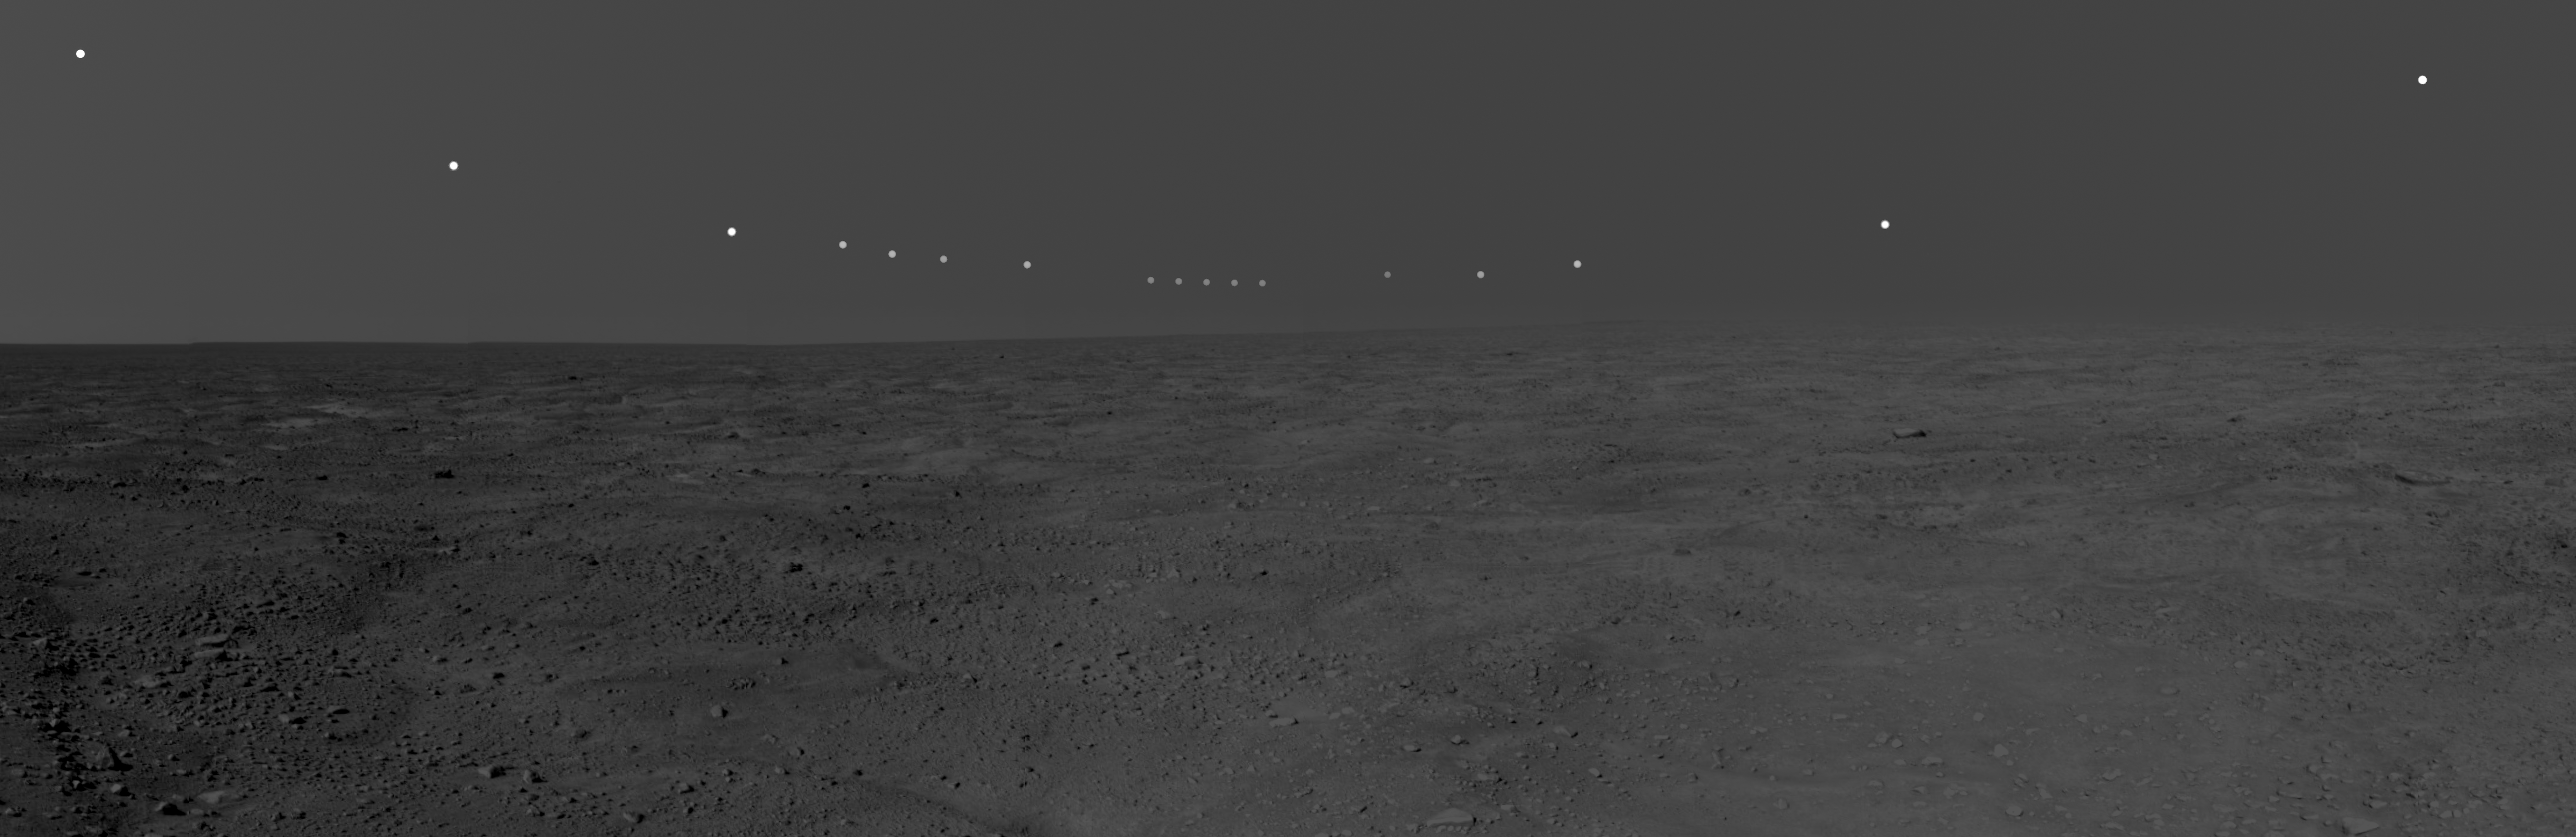

Midnight Sun on Mars

This panorama mosaic of images was taken by the Surface Stereo Imager on board NASA’s Phoenix Mars Lander. This mosaic documents the midnight sun during several days of the mission.

The foreground and sky images were taken on Sol 54, or the 54th Martian day of the mission (July 20, 2008). The solar images were taken between 10 p.m. and 2 a.m., local solar time, during the nights of sols 46 to 56. During this period of 11 sols, the sun’s path got slightly lower over the northern horizon, causing the lack of smoothness to the curve. This pan captures the polar nature of the Phoenix mission in its similarity to time lapse pictures taken above the Arctic Circle on Earth.

The Phoenix Mission is led by the University of Arizona, Tucson, on behalf of NASA. Project management of the mission is by NASA’s Jet Propulsion Laboratory, Pasadena, Calif. Spacecraft development is by Lockheed Martin Space Systems, Denver.

Photojournal Note: As planned, the Phoenix lander, which landed May 25, 2008 23:53 UTC, ended communications in November 2008, about six months after landing, when its solar panels ceased operating in the dark Martian winter.

Credit: NASA/JPL-Caltech/University of Arizona/Texas A&M University